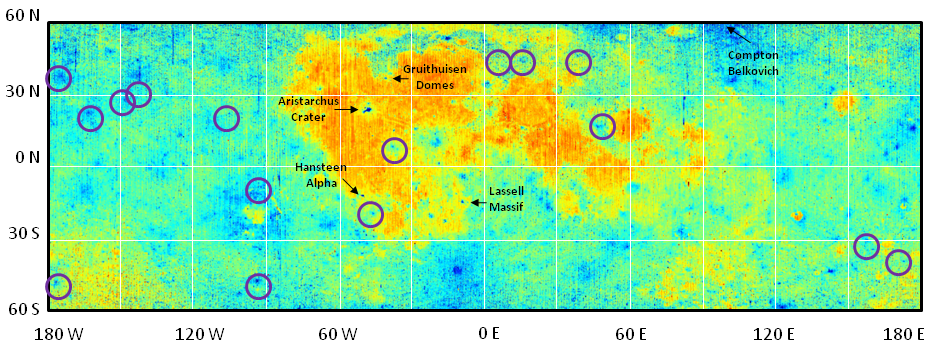

Diviner Global Composition

This map shows global compositional variations measured by the Diviner lunar radiometer aboard NASA’s Lunar Reconnaissance Orbiter. The map is centered on the lunar nearside, which is visible from Earth, between 90 W and 90 E. The iron- and magnesium-rich maria appear red, while the calcium-rich highland appear blue-green. Highland areas with high silica (labeled) and enhanced sodium regions (purple circles) appear dark blue. Diviner measures the wavelength position (microns) of a mid-infrared spectral feature called the Christiansen feature, which is correlated with silicate composition.

JPL designed, built and manages the Diviner instrument for NASA’s Exploration Science Mission Directorate, Washington. UCLA is home institution of Diviner’s principal investigator, David Paige. NASA’s Goddard Spaceflight Center, Greenbelt, Md., manages the Lunar Reconnaissance Orbiter. It is a NASA mission with international participation from the Institute for Space Research in Moscow.

Credit: NASA/JPL/GSFC